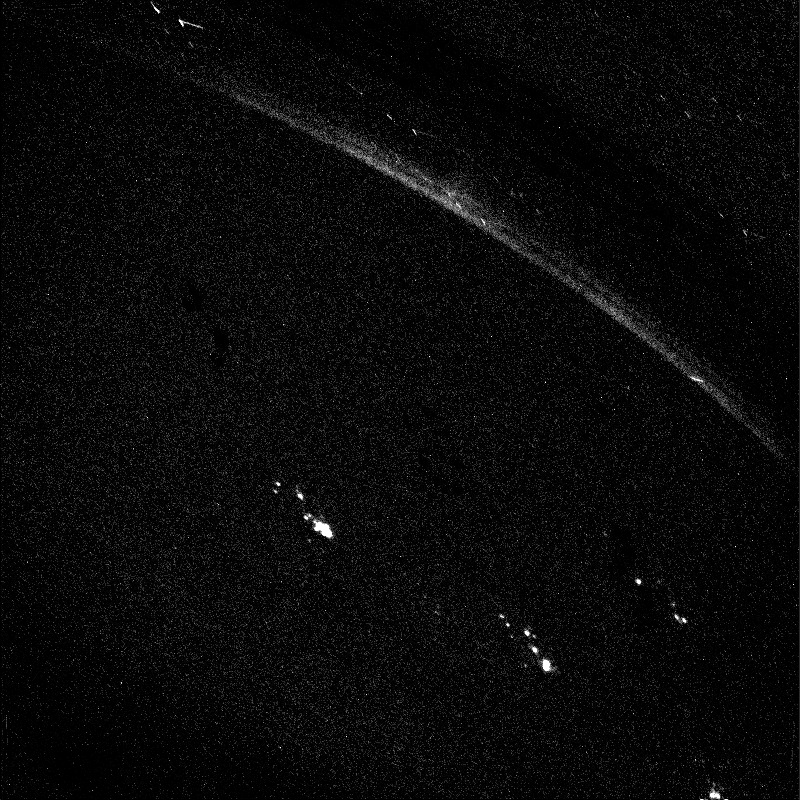

Lights In The Night

LIGHTS IN THE NIGHT ON JUPITER: This Voyager 1 image was taken of Jupiter’s darkside on March 5, 1979. The picture is a 3 minute, 12 second exposure by the wide angle camera taken when the spacecraft was in Jupiter’s shadow, about 6 hours after closest approach to the planet at a distance of 320,000 miles. Jupiter’s north pole is on the limb toward the upper center. The long bright double streak is an aurora on Jupiter’s limb near its north pole. The other bright spots probably are lightning but could be auroral features. The aurora s structure may be real or it may be caused by scan platform stepping during the exposure. The diagonal displacement of bright spots within each of the three active regions is due generally to the scan platform stepping; but the patterns do not reproduce in detail nor do they exhibit exactly the displacements of the camera during the exposure. As lightning flashes they are comparable to the brightness of superbolts seen at the tops of terrestrial tropical thunderstorms. As auroral features they would be required to be much brighter than those on Earth.

Credit: NASA/JPL